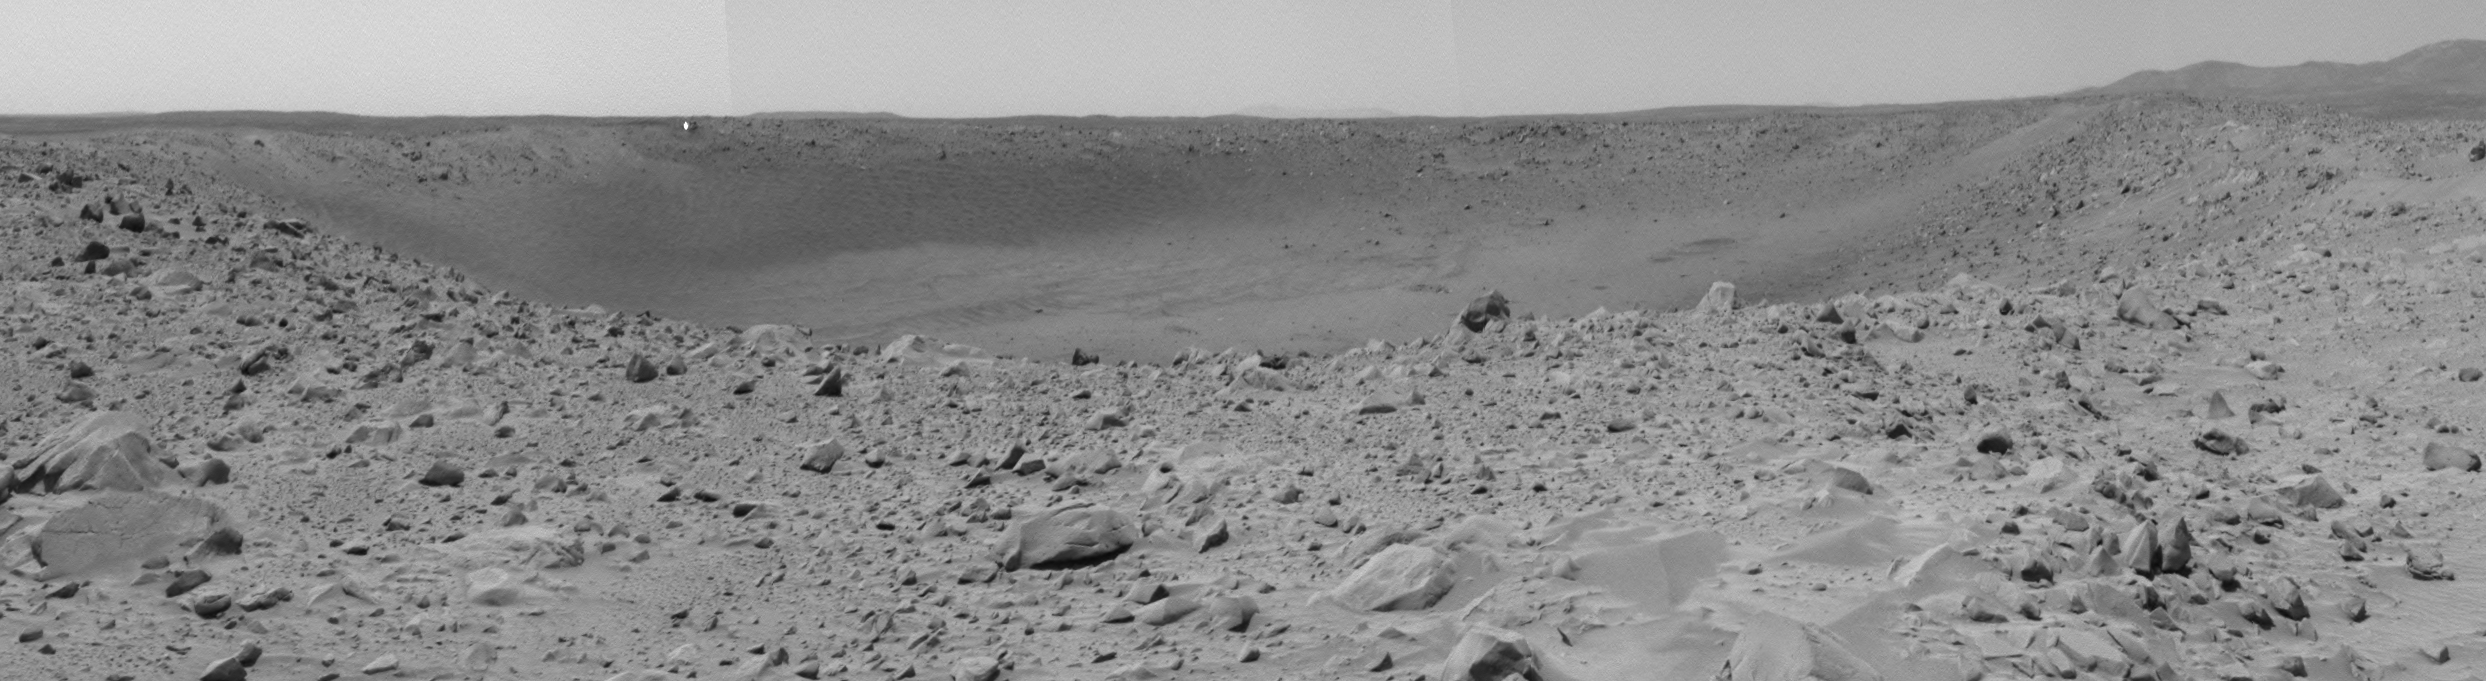

A Deep Dish for Discovery

On the 66th martian day, or sol, of its mission, the Mars Exploration Rover Spirit finished a drive and sent back this navigation camera image mosaic revealing “Bonneville” crater in its entirety.

Spirit has spent more than 60 sols, two thirds of the nominal mission, en route to the rim of the large crater dubbed “Bonneville.” The rover stopped on occasion to examine rocks along the way, many of which probably found their resting places after being ejected from the nearly 200-meter-diameter (656-foot) crater.

The science team sent the rover to “Bonneville” to find out more about where the rocks they have examined so far originated. Reaching the rim of this deep dish has been a major priority since day one.

According to science team member Dr. John Grant of Washington D.C.’s National Air and Space Museum, the “Bonneville” crater could be a giant window into the ancient past of the Gusev landing site. He said, “The rocks that we see scattered around our landing site may be ejecta from inside “Bonneville,” but we won’t know that for sure until we actually investigate the crater. We can look at the rocks’ form and chemistry, but we don’t know how they fit into the big picture. If we can find their occurrence within the walls of “Bonneville” crater, we’ll be one step closer to understanding the processes that shaped the entire Gusev area over time.”

Most scientists agree that a fitting prize for this long drive would be to find an outcrop of bedrock material that was not transported, but formed in the crater. When a meteorite slams into the ground and creates a crater, it throws surface debris out to the sides, revealing the older, mostly buried material, a sort of natural “road cut.” The real gem would be to find exposed layers of the ancient rock within the “cut” walls of the crater, which would give scientists a peek into how the area formed. “The Gusev landing site is at least partially covered in a layer of ejecta material,” said Grant. “As Mars was repeatedly pelted with meteorites, the ejecta kept piling on top of other ejecta leaving a blanket of debris and little trace of what the original surface was. We want to see beneath all that impact debris, into what is really filling the Gusev crater. Hopefully “Bonneville” crater will give us a clue to what the material is at the top of that pile.”

Credit: NASA/JPL